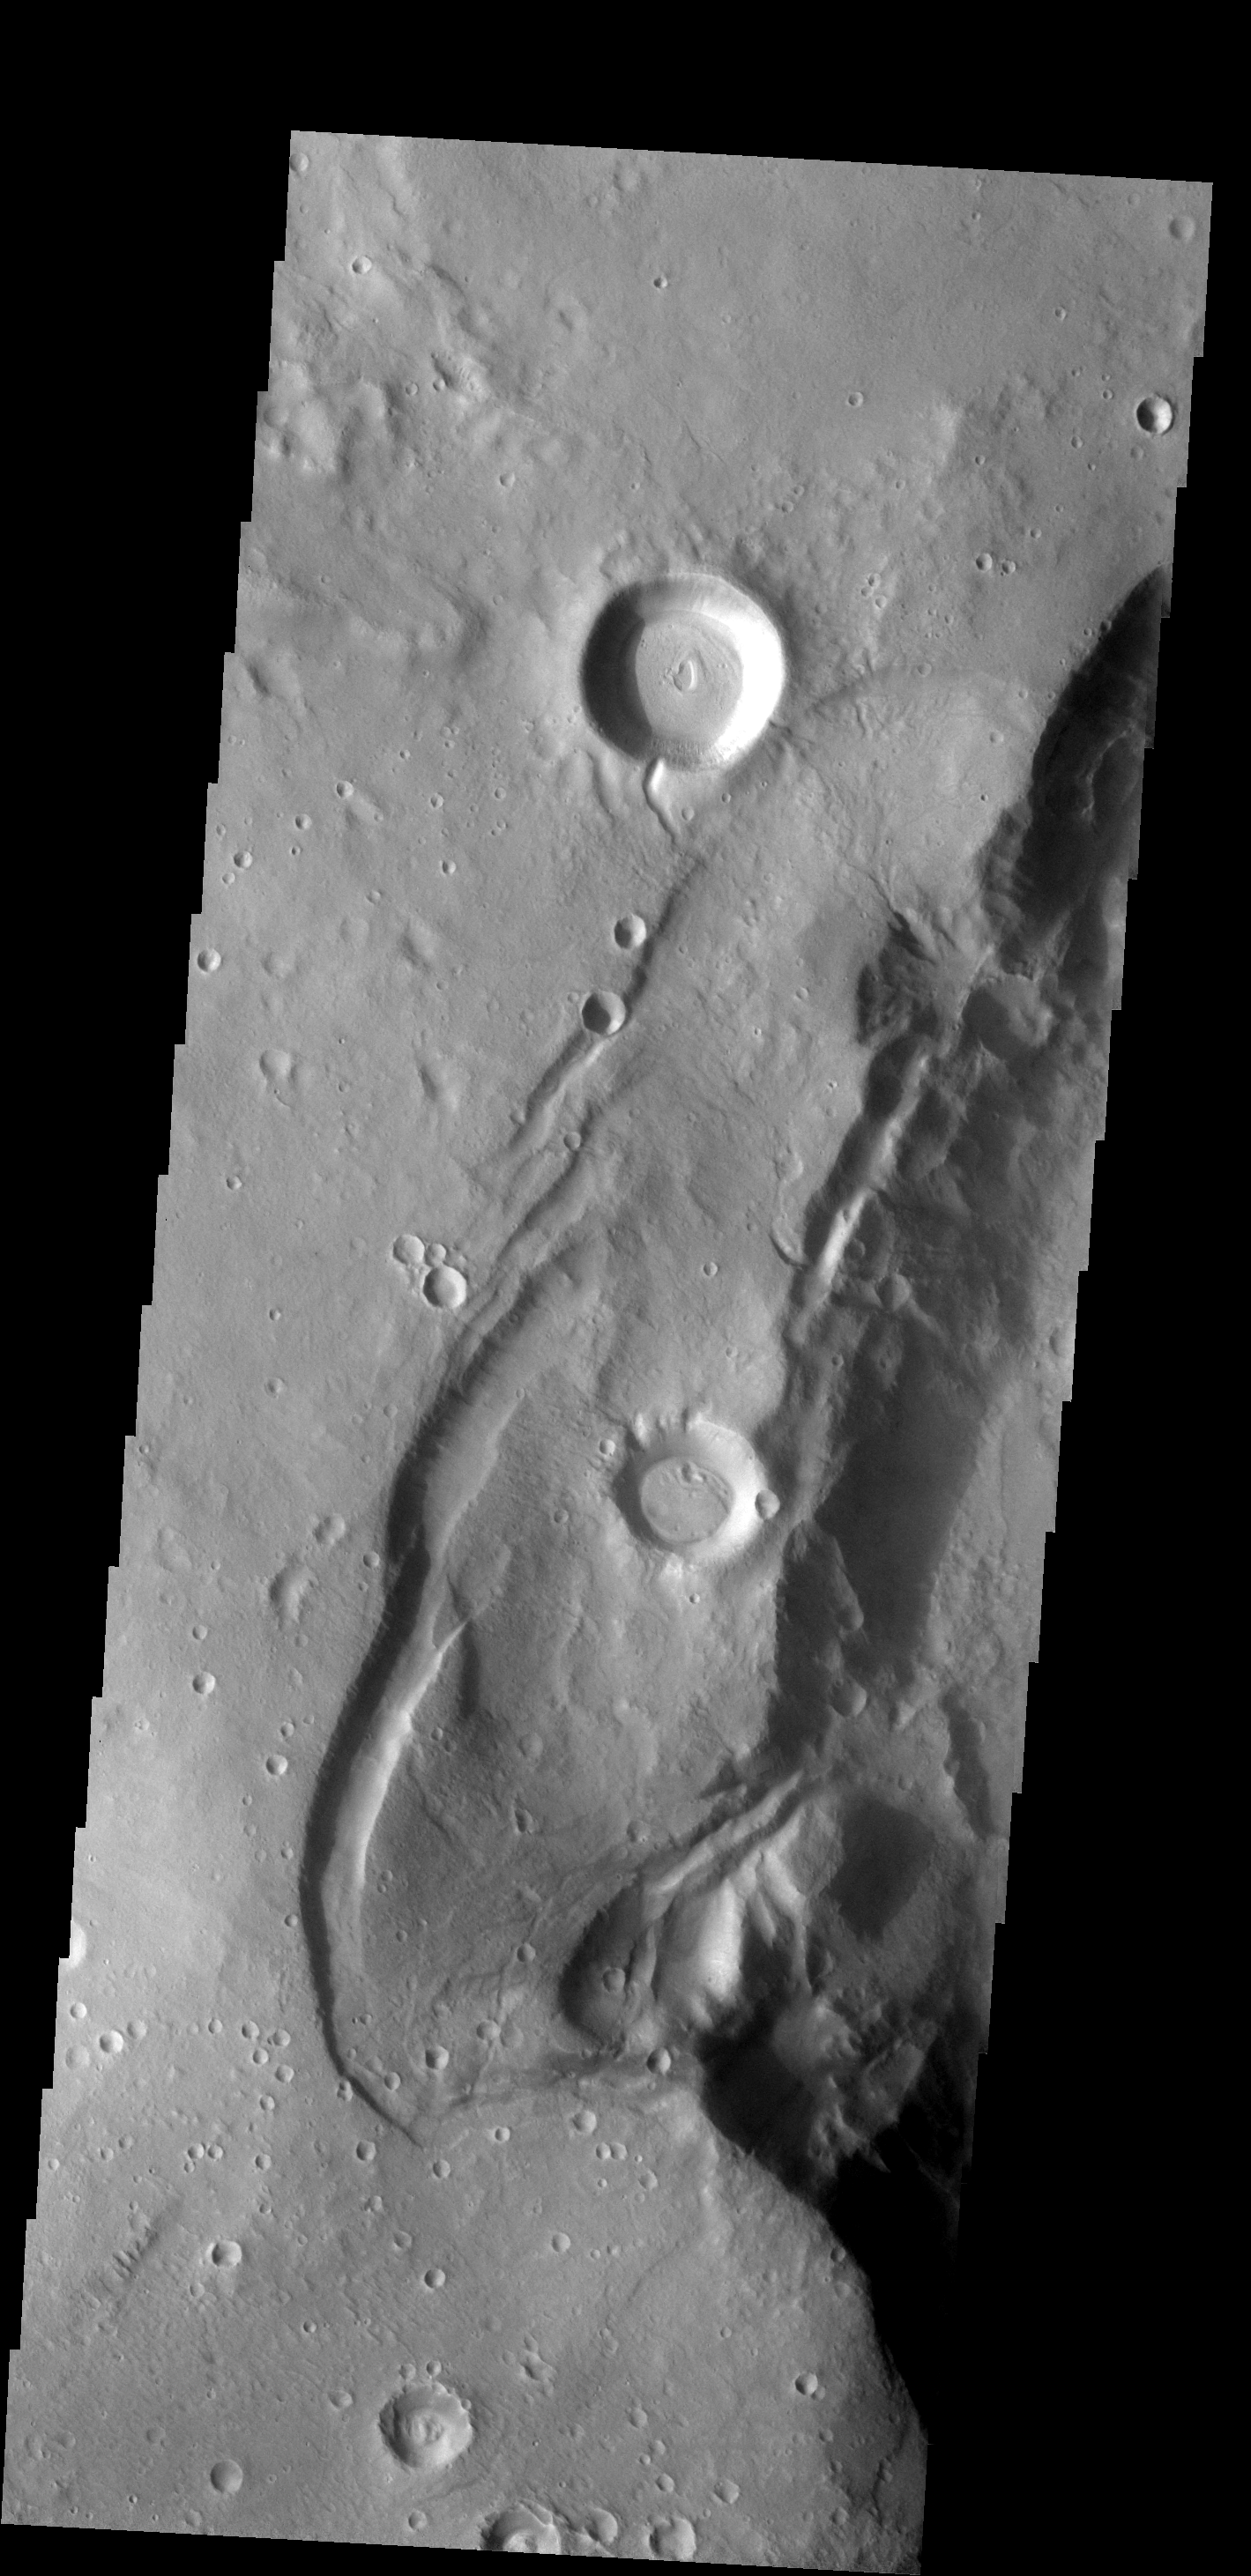

THEMIS ART #63

Back by popular demand: THEMIS ART IMAGE #63 Seattle Seahawk fans may recognize their team emblem in the collapse region around this crater.

Image information: VIS instrument. Latitude 33.7N, Longitude 348.3E. 19 meter/pixel resolution.

Please see the THEMIS Data Citation Note for details on crediting THEMIS images.

Note: this THEMIS visual image has not been radiometrically nor geometrically calibrated for this preliminary release. An empirical correction has been performed to remove instrumental effects. A linear shift has been applied in the cross-track and down-track direction to approximate spacecraft and planetary motion. Fully calibrated and geometrically projected images will be released through the Planetary Data System in accordance with Project policies at a later time.

NASA’s Jet Propulsion Laboratory manages the 2001 Mars Odyssey mission for NASA’s Office of Space Science, Washington, D.C. The Thermal Emission Imaging System (THEMIS) was developed by Arizona State University, Tempe, in collaboration with Raytheon Santa Barbara Remote Sensing. The THEMIS investigation is led by Dr. Philip Christensen at Arizona State University. Lockheed Martin Astronautics, Denver, is the prime contractor for the Odyssey project, and developed and built the orbiter. Mission operations are conducted jointly from Lockheed Martin and from JPL, a division of the California Institute of Technology in Pasadena.

Credit: NASA/JPL/ASU